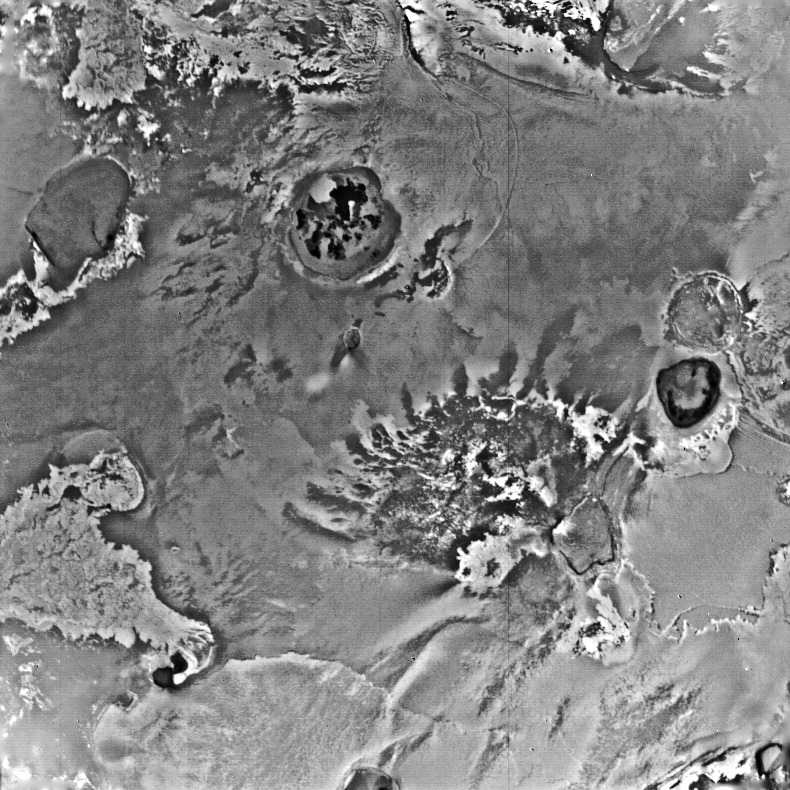

Io

This Voyager 1 view of an equatorial region near longitude 300 degrees shows several large surface flows that originate in volcanic craters or calderas. At the right edge is a light flow about 250 kilometers long. Another dark, lobate flow with bright edges is just left of center, with an exceedingly dark caldera to its left.

Credit: NASA/JPL